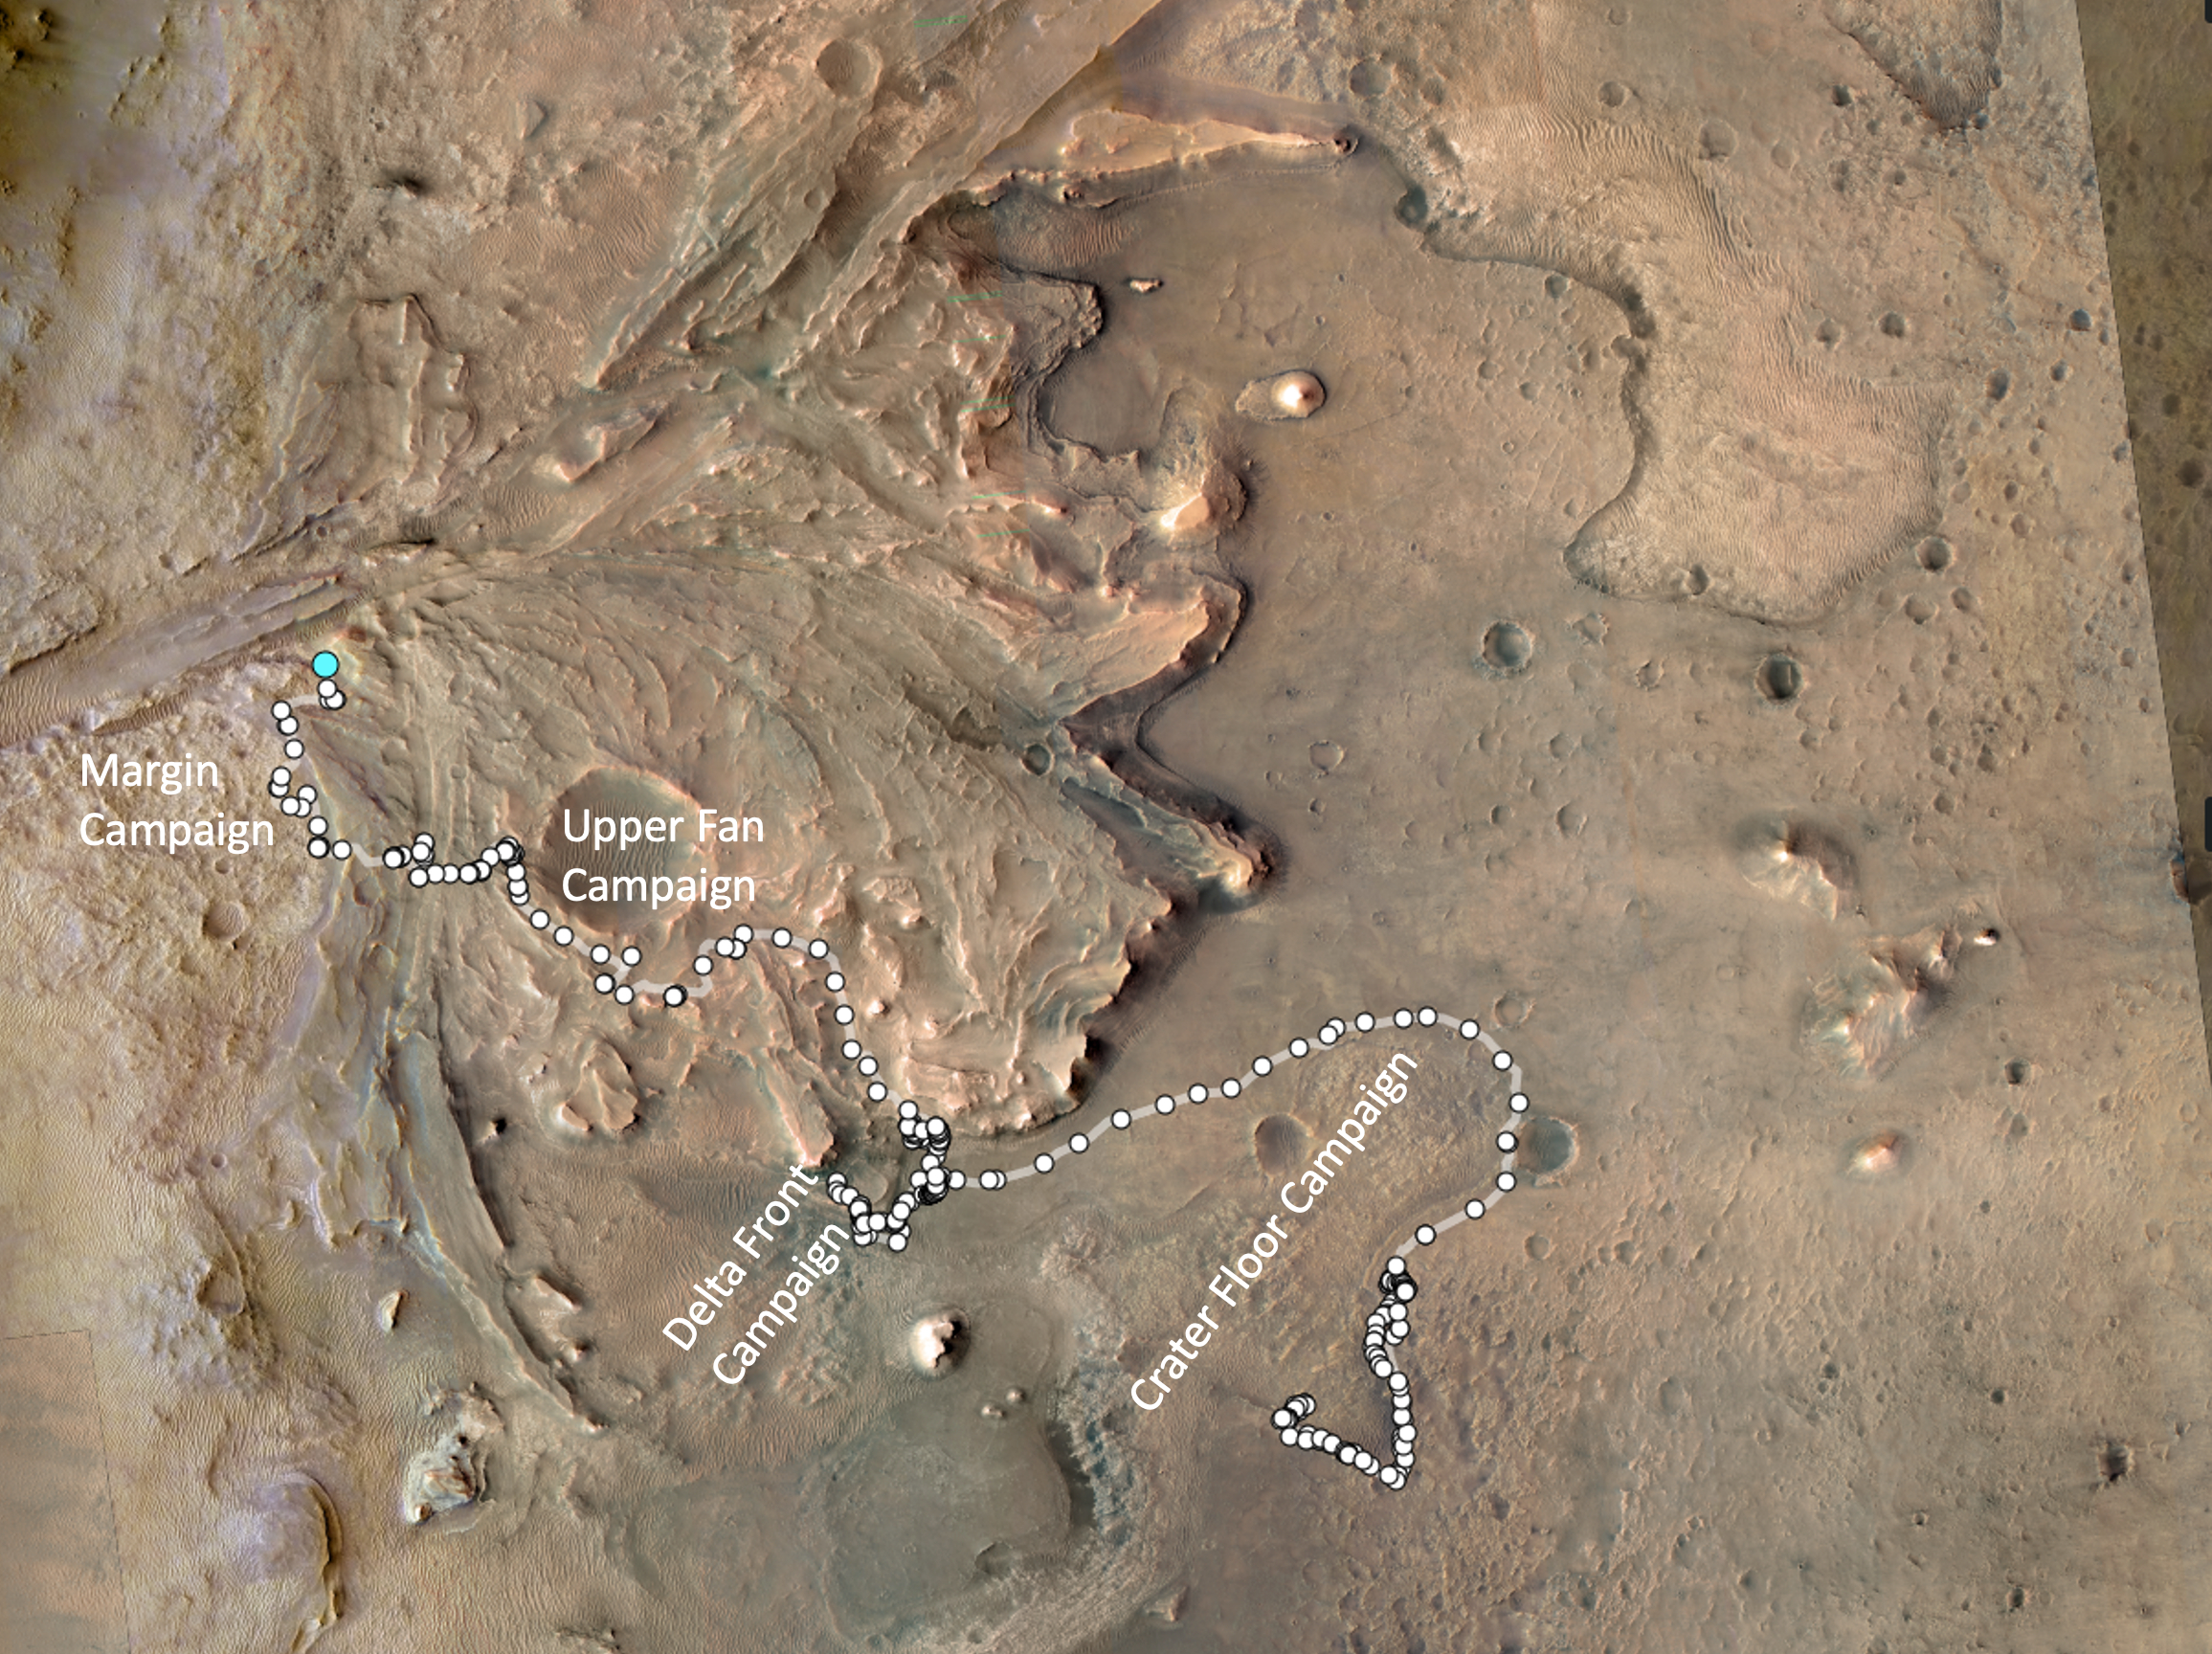

1,000 Days of Perseverance

The path taken by NASA’s Perseverance Mars rover during the first 1,000 sols (Martian days) of its mission at Jezero Crater is annotated on this overhead view taken by the HiRISE camera aboard the agency’s Mars Reconnaissance Orbiter. White circles signify locations on the surface where the rover stopped after completing a traverse. The pale blue circle at upper left indicates the rover’s position as of Dec. 12, 2023. The white text indicates the areas of the four rover science campaigns, from initial campaign to current: Crater Floor, Delta Front, Upper Fan, and Margin.

Figure A, showing the same general area, is annotated to indicate the route and the two locations where the rover used its PIXL instrument to analyze abrasion patches “Ouzel Falls” and “Bills Bay” and its drill to core corresponding rock samples, “Otis Peak” and “Lefroy Bay.”

The University of Arizona, in Tucson, operates HiRISE, which was built by Ball Aerospace & Technologies Corp., in Boulder, Colorado. JPL manages the Mars Reconnaissance Orbiter Project for NASA’s Science Mission Directorate, Washington.

A key objective for Perseverance’s mission on Mars is astrobiology, including the search for signs of ancient microbial life. The rover will characterize the planet’s geology and past climate, pave the way for human exploration of the Red Planet, and be the first mission to collect and cache Martian rock and regolith (broken rock and dust).

Subsequent NASA missions, in cooperation with ESA (European Space Agency), would send spacecraft to Mars to collect these sealed samples from the surface and return them to Earth for in-depth analysis.

The Mars 2020 Perseverance mission is part of NASA’s Moon to Mars exploration approach, which includes Artemis missions to the Moon that will help prepare for human exploration of the Red Planet.

NASA’s Jet Propulsion Laboratory, which is managed for the agency by Caltech in Pasadena, California, built and manages operations of the Perseverance rover.

Credit: NASA/JPL-Caltech/University of Arizona